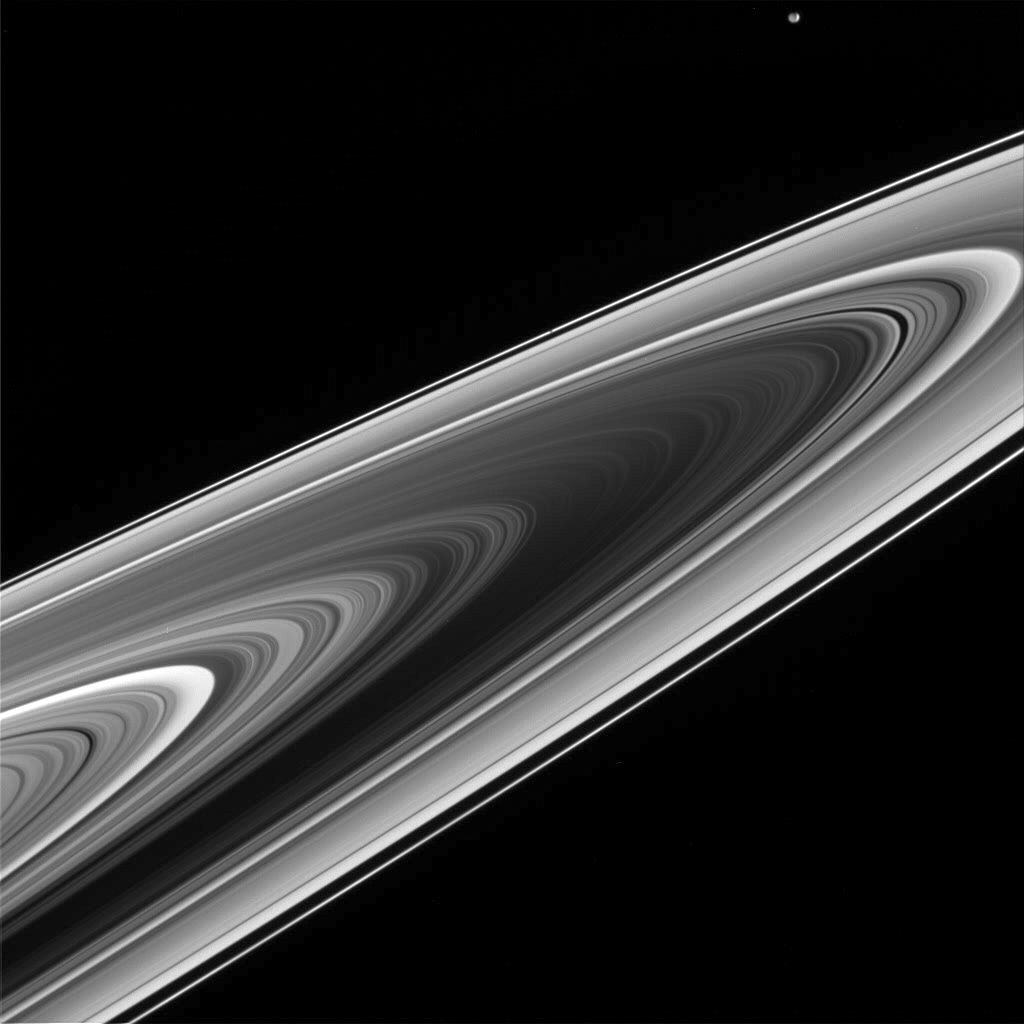

What’s That Speck?

Cassini’s climb to progressively higher elevations reveals the “negative” side of Saturn’s rings. As the Sun shines through the rings, they take on the appearance of a photonegative: the dense B ring (at the center) blocks much of the incoming light, while the less dense regions scatter and transmit light.

Close inspection reveals not one, but two moons in this scene. Mimas (397 kilometers, or 247 miles across) is easily visible near the upper right, but the shepherd moon Prometheus (102 kilometers, or 63 miles across) can also be seen. Prometheus is a dark spot against the far side of the thin, bright F ring. Most of Prometheus’ sunlit side is turned away from Cassini in this view.

The image was taken in visible light with the Cassini spacecraft wide-angle camera on April 15, 2005, at a distance of approximately 570,000 kilometers (350,000 miles) from Saturn. The image scale is 30 kilometers (19 miles) per pixel.

The Cassini-Huygens mission is a cooperative project of NASA, the European Space Agency and the Italian Space Agency. The Jet Propulsion Laboratory, a division of the California Institute of Technology in Pasadena, manages the mission for NASA’s Science Mission Directorate, Washington, D.C. The Cassini orbiter and its two onboard cameras were designed, developed and assembled at JPL. The imaging team is based at the Space Science Institute, Boulder, Colo.

Credit: NASA/JPL/Space Science Institute